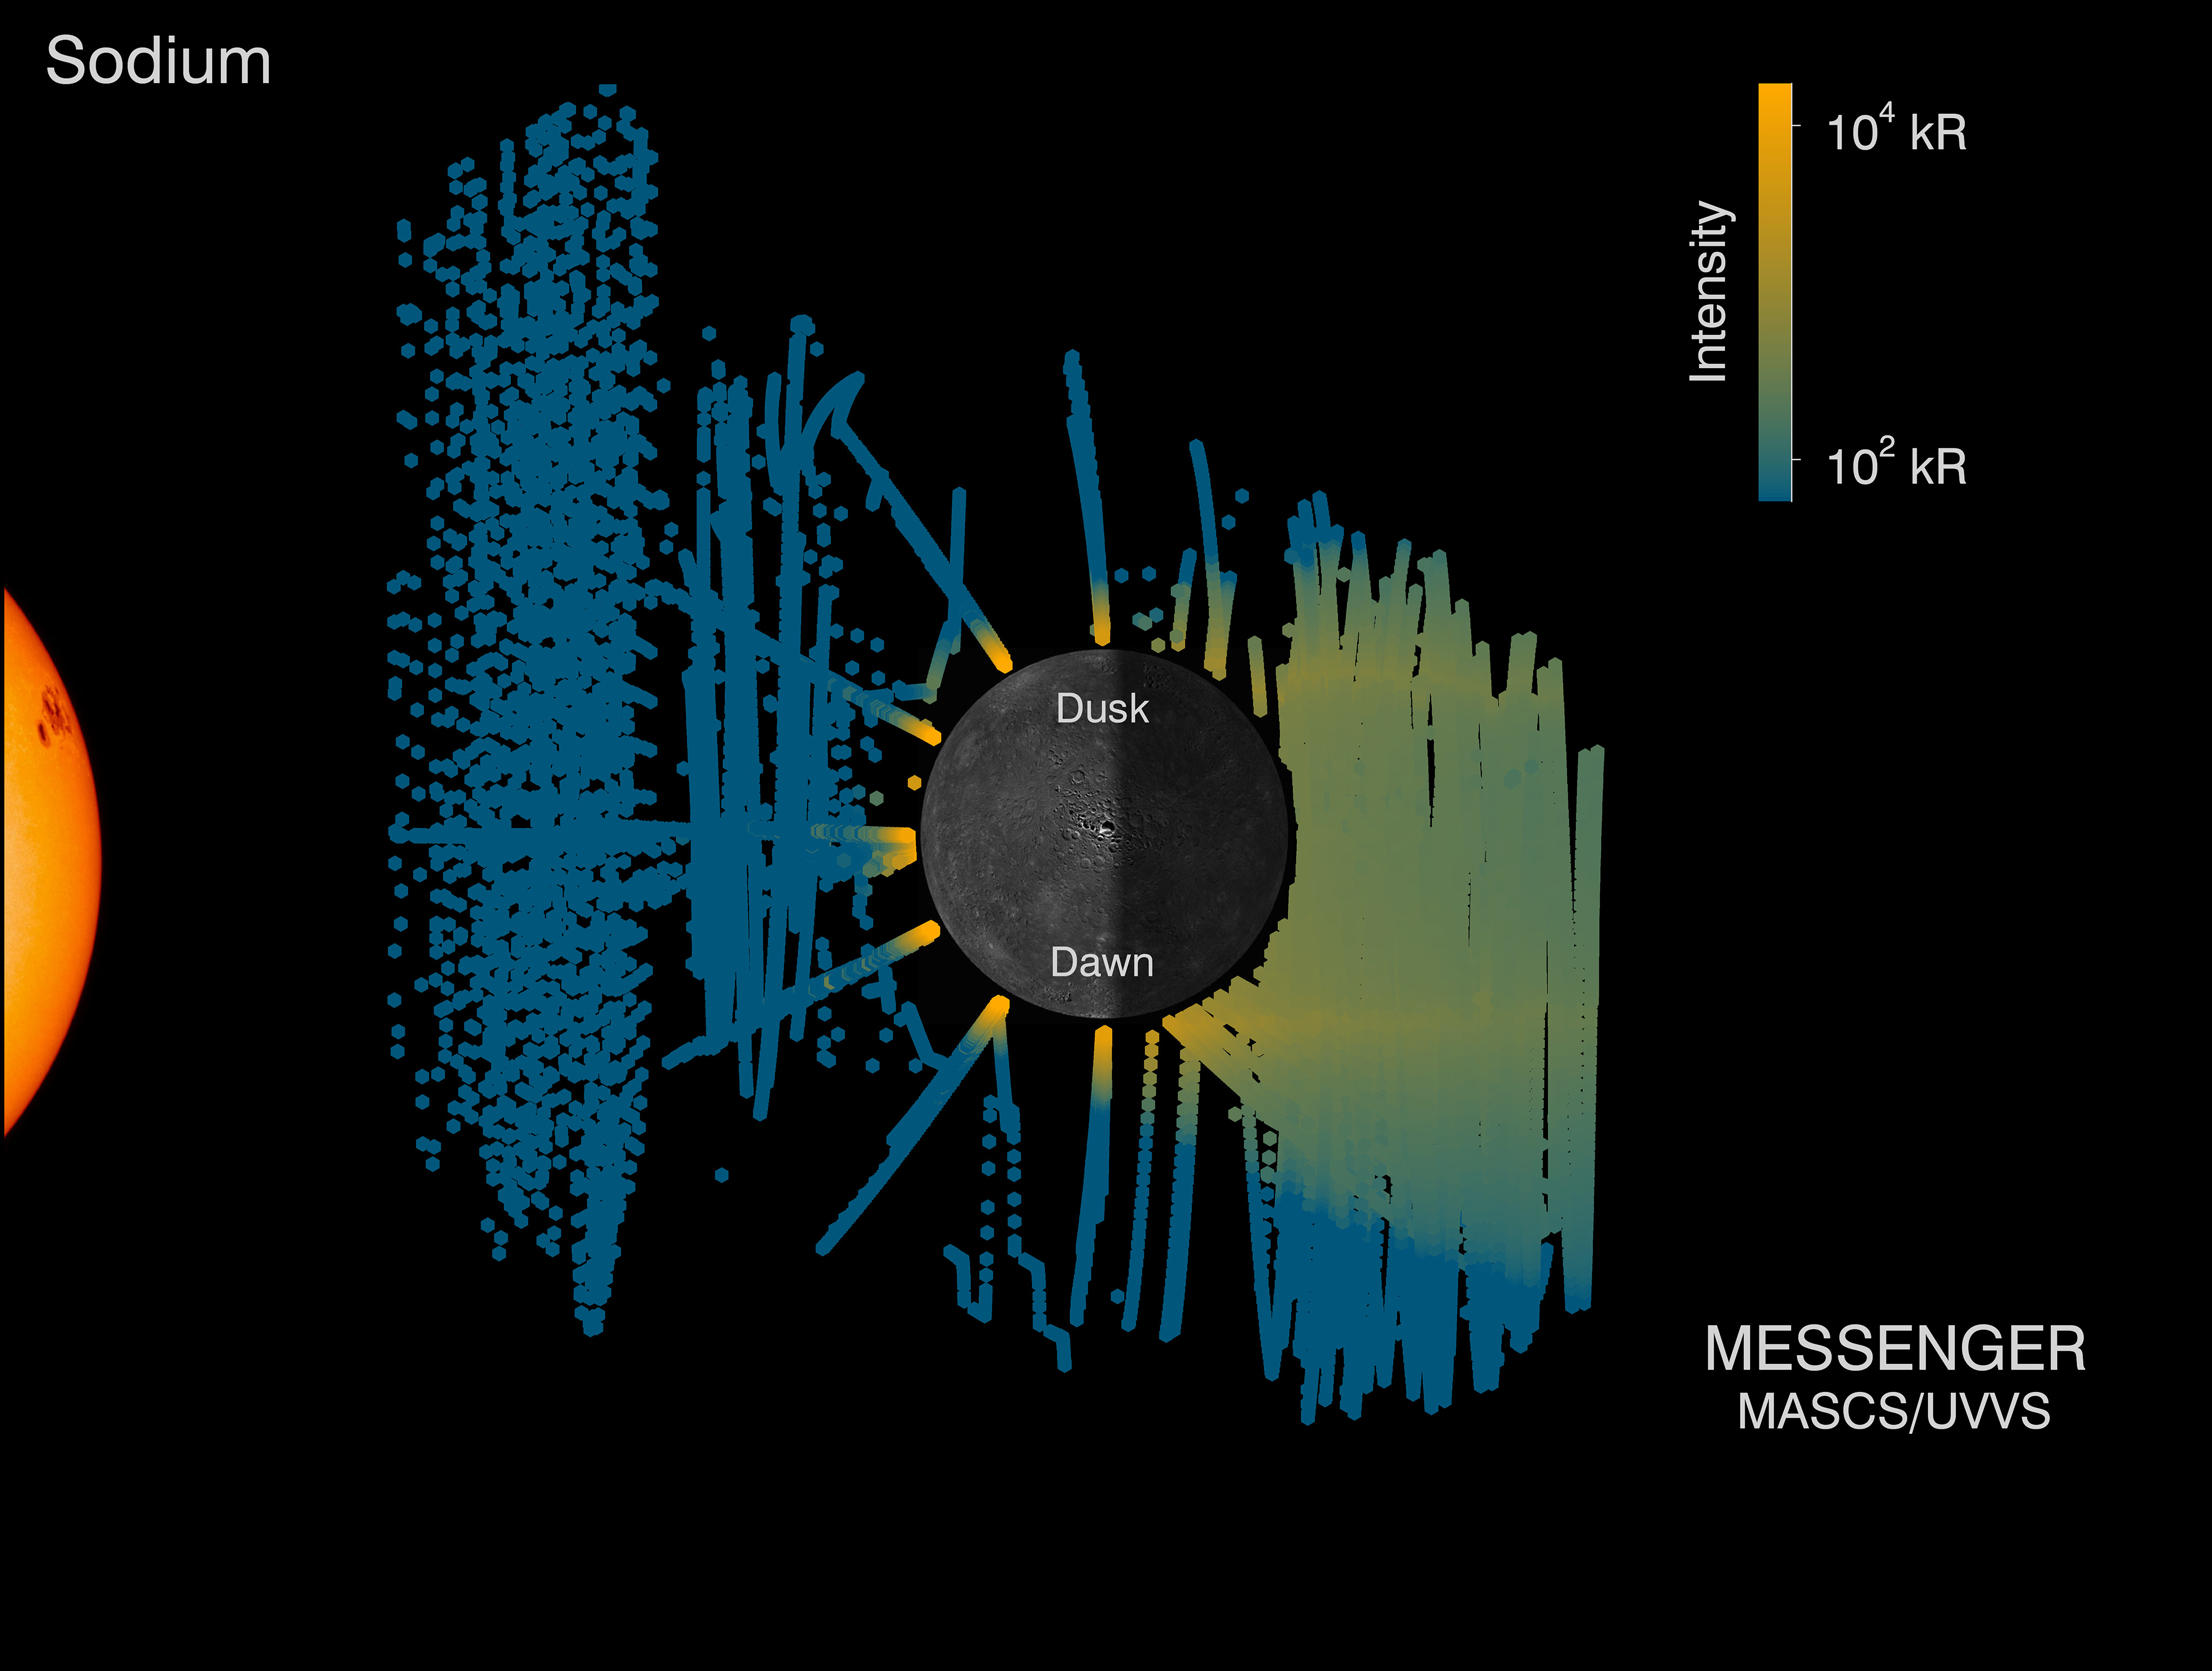

Mercury’s Sodium Tail

This image is stitched together from thousands of observations made over the past 4 years by the MASCS/UVVS instrument, which measures sunlight scattered off of Mercury’s tenuous atmosphere. Scattered sunlight gives the sodium a bright orange glow. This scattering process also gives sodium atoms a push – this “radiation pressure” is strong enough, during parts of Mercury’s year, to strip the atmosphere and give Mercury a long glowing tail. Someone standing on Mercury’s nightside at the right time of year would see a faint orange similar to a city sky illuminated by sodium lamps!

Instrument: Mercury Atmospheric and Surface Composition Spectrometer (MASCS)/Ultraviolet and Visible Spectrometer (UVVS)

The MESSENGER spacecraft is the first ever to orbit the planet Mercury, and the spacecraft’s seven scientific instruments and radio science investigation are unraveling the history and evolution of the Solar System’s innermost planet. In the mission’s more than four years of orbital operations, MESSENGER has acquired over 250,000 images and extensive other data sets. MESSENGER’s highly successful orbital mission is about to come to an end, as the spacecraft runs out of propellant and the force of solar gravity causes it to impact the surface of Mercury in April 2015.

For information regarding the use of images, see the MESSENGER image use policy.

Credit: NASA/Johns Hopkins University Applied Physics Laboratory/Carnegie Institution of Washington